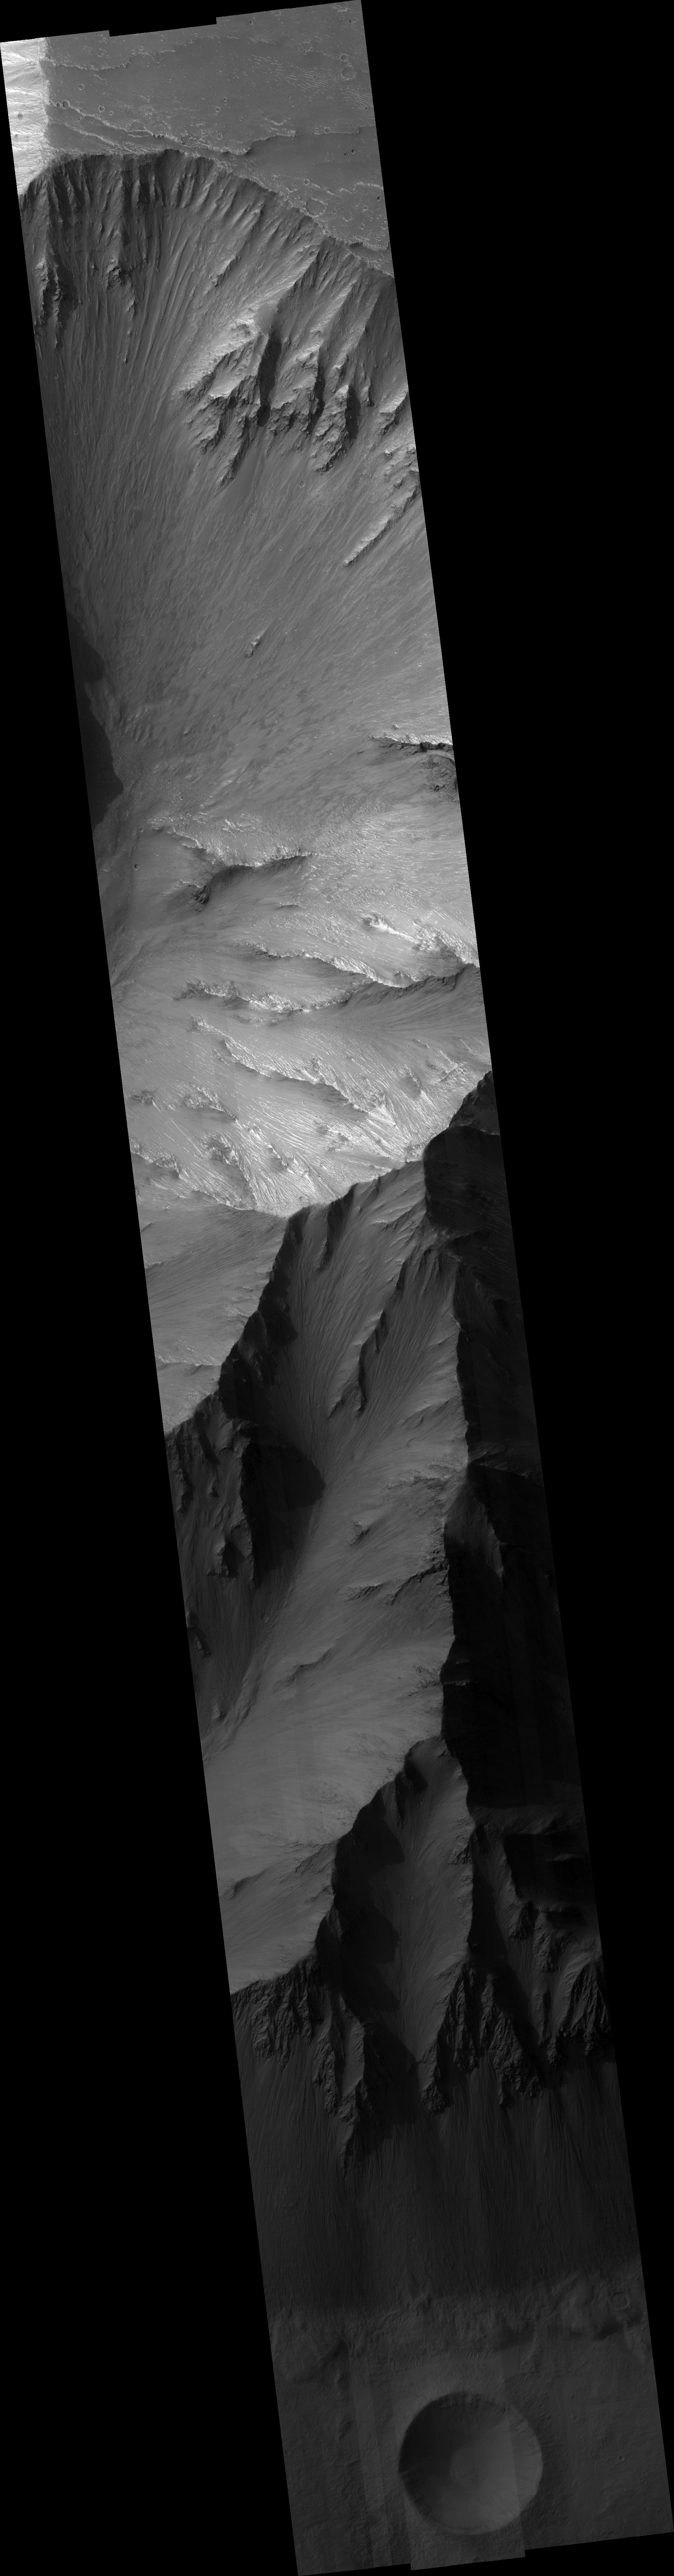

Valles Marineris Wall Rock

This HiRISE image captures a small part of the northern wall of Valles Marineris, the largest canyon in the solar system. The reason this part of Mars’ crust was pulled apart is not known with certainty, so observations like this are part of a campaign to understand the tectonics of Mars. In addition, the canyon provides a view deep into the crust of Mars. This HiRISE image captures 9500 meter (31,000 feet) of vertical relief. A sequence of thin layers can be seen in the upper roughly 1000 m (3000 feet) of the valley wall. Since Valles Marineris cuts into the side of the Tharsis Volcanic Rise, it is likely that these layers are lava flows. Below this, layers are not so regular. This lower section probably exposes rocks that have been intensely disrupted by ancient impact craters, but could also include solidified bodies of magma.

Image PSP_001337_1675 was taken by the High Resolution Imaging Science Experiment (HiRISE) camera onboard the Mars Reconnaissance Orbiter spacecraft on November 8, 2006. The complete image is centered at -12.2 degrees latitude, 297.6 degrees East longitude. The range to the target site was 257.0 km (160.6 miles). At this distance the image scale ranges from 51.4 cm/pixel (with 2 x 2 binning) to 102.8 cm/pixel (with 4 x 4 binning). The image shown here has been map-projected to 50 cm/pixel and north is up. The image was taken at a local Mars time of 3:32 PM and the scene is illuminated from the west with a solar incidence angle of 61 degrees, thus the sun was about 29 degrees above the horizon. At a solar longitude of 132.4 degrees, the season on Mars is Northern Summer.

NASA’s Jet Propulsion Laboratory, a division of the California Institute of Technology in Pasadena, manages the Mars Reconnaissance Orbiter for NASA’s Science Mission Directorate, Washington. Lockheed Martin Space Systems, Denver, is the prime contractor for the project and built the spacecraft. The High Resolution Imaging Science Experiment is operated by the University of Arizona, Tucson, and the instrument was built by Ball Aerospace and Technology Corp., Boulder, Colo.

Credit: NASA/JPL/Univ. of Arizona